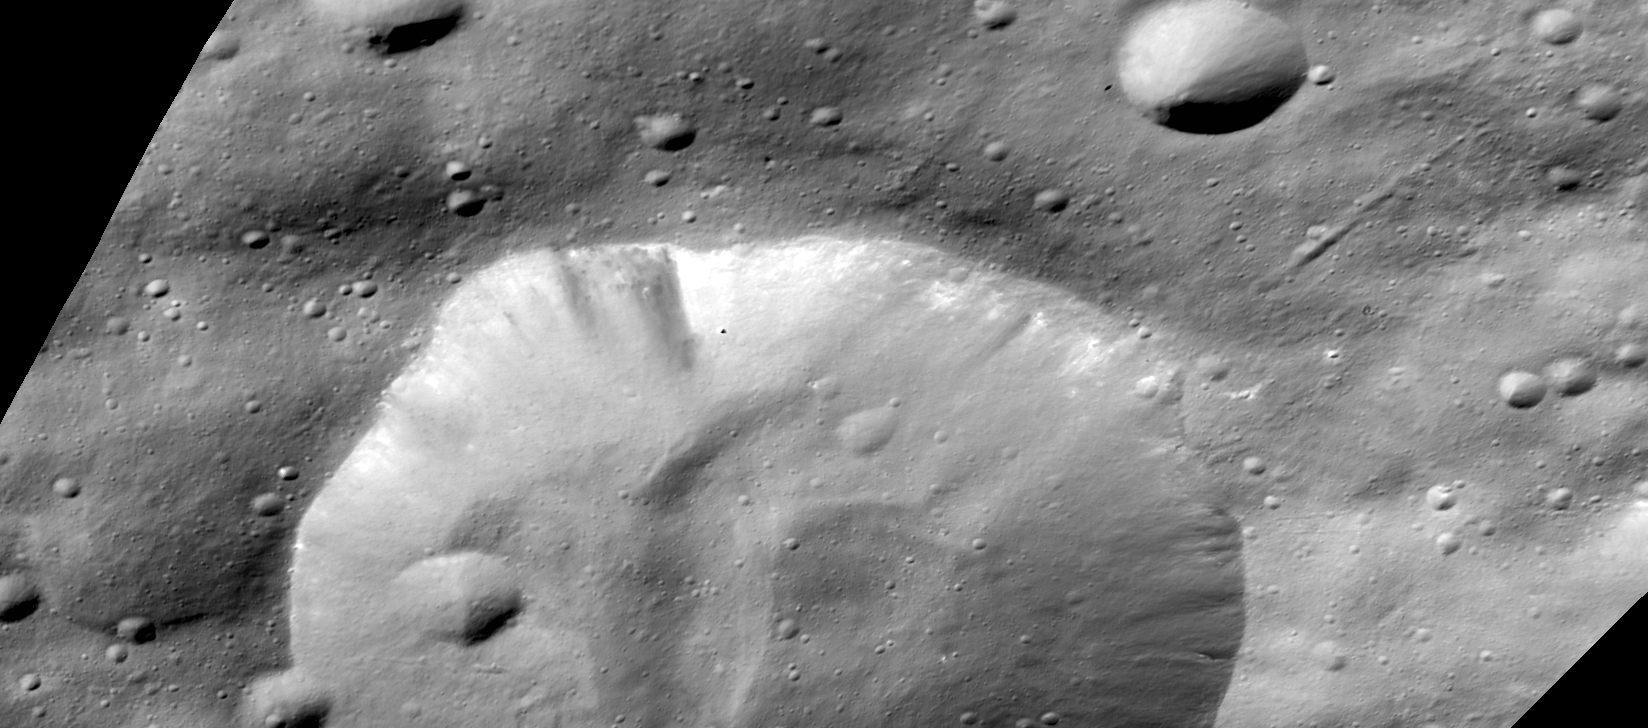

Bellicia Crater, in Visible Light

This image from NASA’s Dawn mission shows a crater in the northern hemisphere of the giant asteroid Vesta called Bellicia. This image from Dawn’s framing camera was obtained on June 25, 2012, from an altitude of 420 miles (680 kilometers).

Infrared and visible-light data obtained by Dawn’s visible and infrared mapping spectrometer of this crater showed unexpected concentrations of the mineral olivine. Those detections of olivine are associated with several features in this image: a deposit slumped downslope (annotated with the number 1), comingled bright and dark materials on the crater wall (number 2), relatively dark material adjacent to other olivine-rich material (number 3) and small craters on the material ejected by the impact event that originally created Bellicia (number 4).

The Dawn mission to Vesta and Ceres is managed by the Jet Propulsion Laboratory, for NASA’s Science Mission Directorate, Washington, D.C. It is a project of the Discovery Program managed by NASA’s Marshall Space Flight Center, Huntsville, Ala. UCLA is responsible for overall Dawn mission science. Orbital Sciences Corporation of Dulles, Va., designed and built the Dawn spacecraft. The framing cameras were developed and built under the leadership of the Max Planck Institute for Solar System Research, Katlenburg-Lindau, Germany, with significant contributions by the German Aerospace Center (DLR) Institute of Planetary Research, Berlin, and in coordination with the Institute of Computer and Communication Network Engineering, Braunschweig. The framing camera project is funded by the Max Planck Society, DLR and NASA. The visible and infrared mapping spectrometer was provided by the Italian Space Agency and is managed by Italy’s National Institute for Astrophysics, Rome, in collaboration with Selex Galileo, where it was built.

Credit: NASA/JPL-Caltech/UCLA/MPS/DLR/IDA